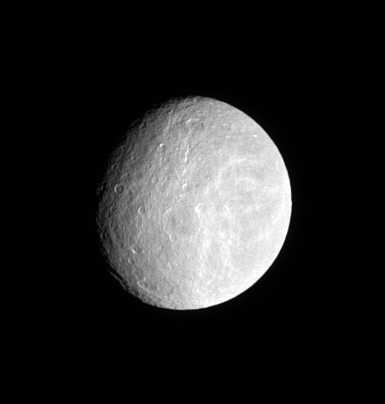

Ancient Plains of Rhea

Densely cratered plains cover the ancient surface of Saturn’s moon Rhea.

Following the Voyager spacecraft encounters with Saturn, cryovolcanism was suggested as a source for the wispy markings on both Rhea and Dione. Cassini has shown that Rhea’s bright streaks are, like those on Dione, tectonic features. Planetary scientists now think it is unlikely that cryovolcanic activity has ever occurred on this moon.

This view looks toward the trailing hemisphere of Rhea (1,528 kilometers, or 949 miles across). North is up.

The image was taken in visible light with the Cassini spacecraft narrow-angle camera on April 4, 2008. The view was acquired at a distance of approximately 1.2 million kilometers (735,000 miles) from Rhea and at a Sun-Rhea-spacecraft, or phase, angle of 39 degrees. Image scale is 7 kilometers (4 miles) per pixel.

The Cassini-Huygens mission is a cooperative project of NASA, the European Space Agency and the Italian Space Agency. The Jet Propulsion Laboratory, a division of the California Institute of Technology in Pasadena, manages the mission for NASA’s Science Mission Directorate, Washington, D.C. The Cassini orbiter and its two onboard cameras were designed, developed and assembled at JPL. The imaging operations center is based at the Space Science Institute in Boulder, Colo.

Credit: NASA/JPL/Space Science Institute